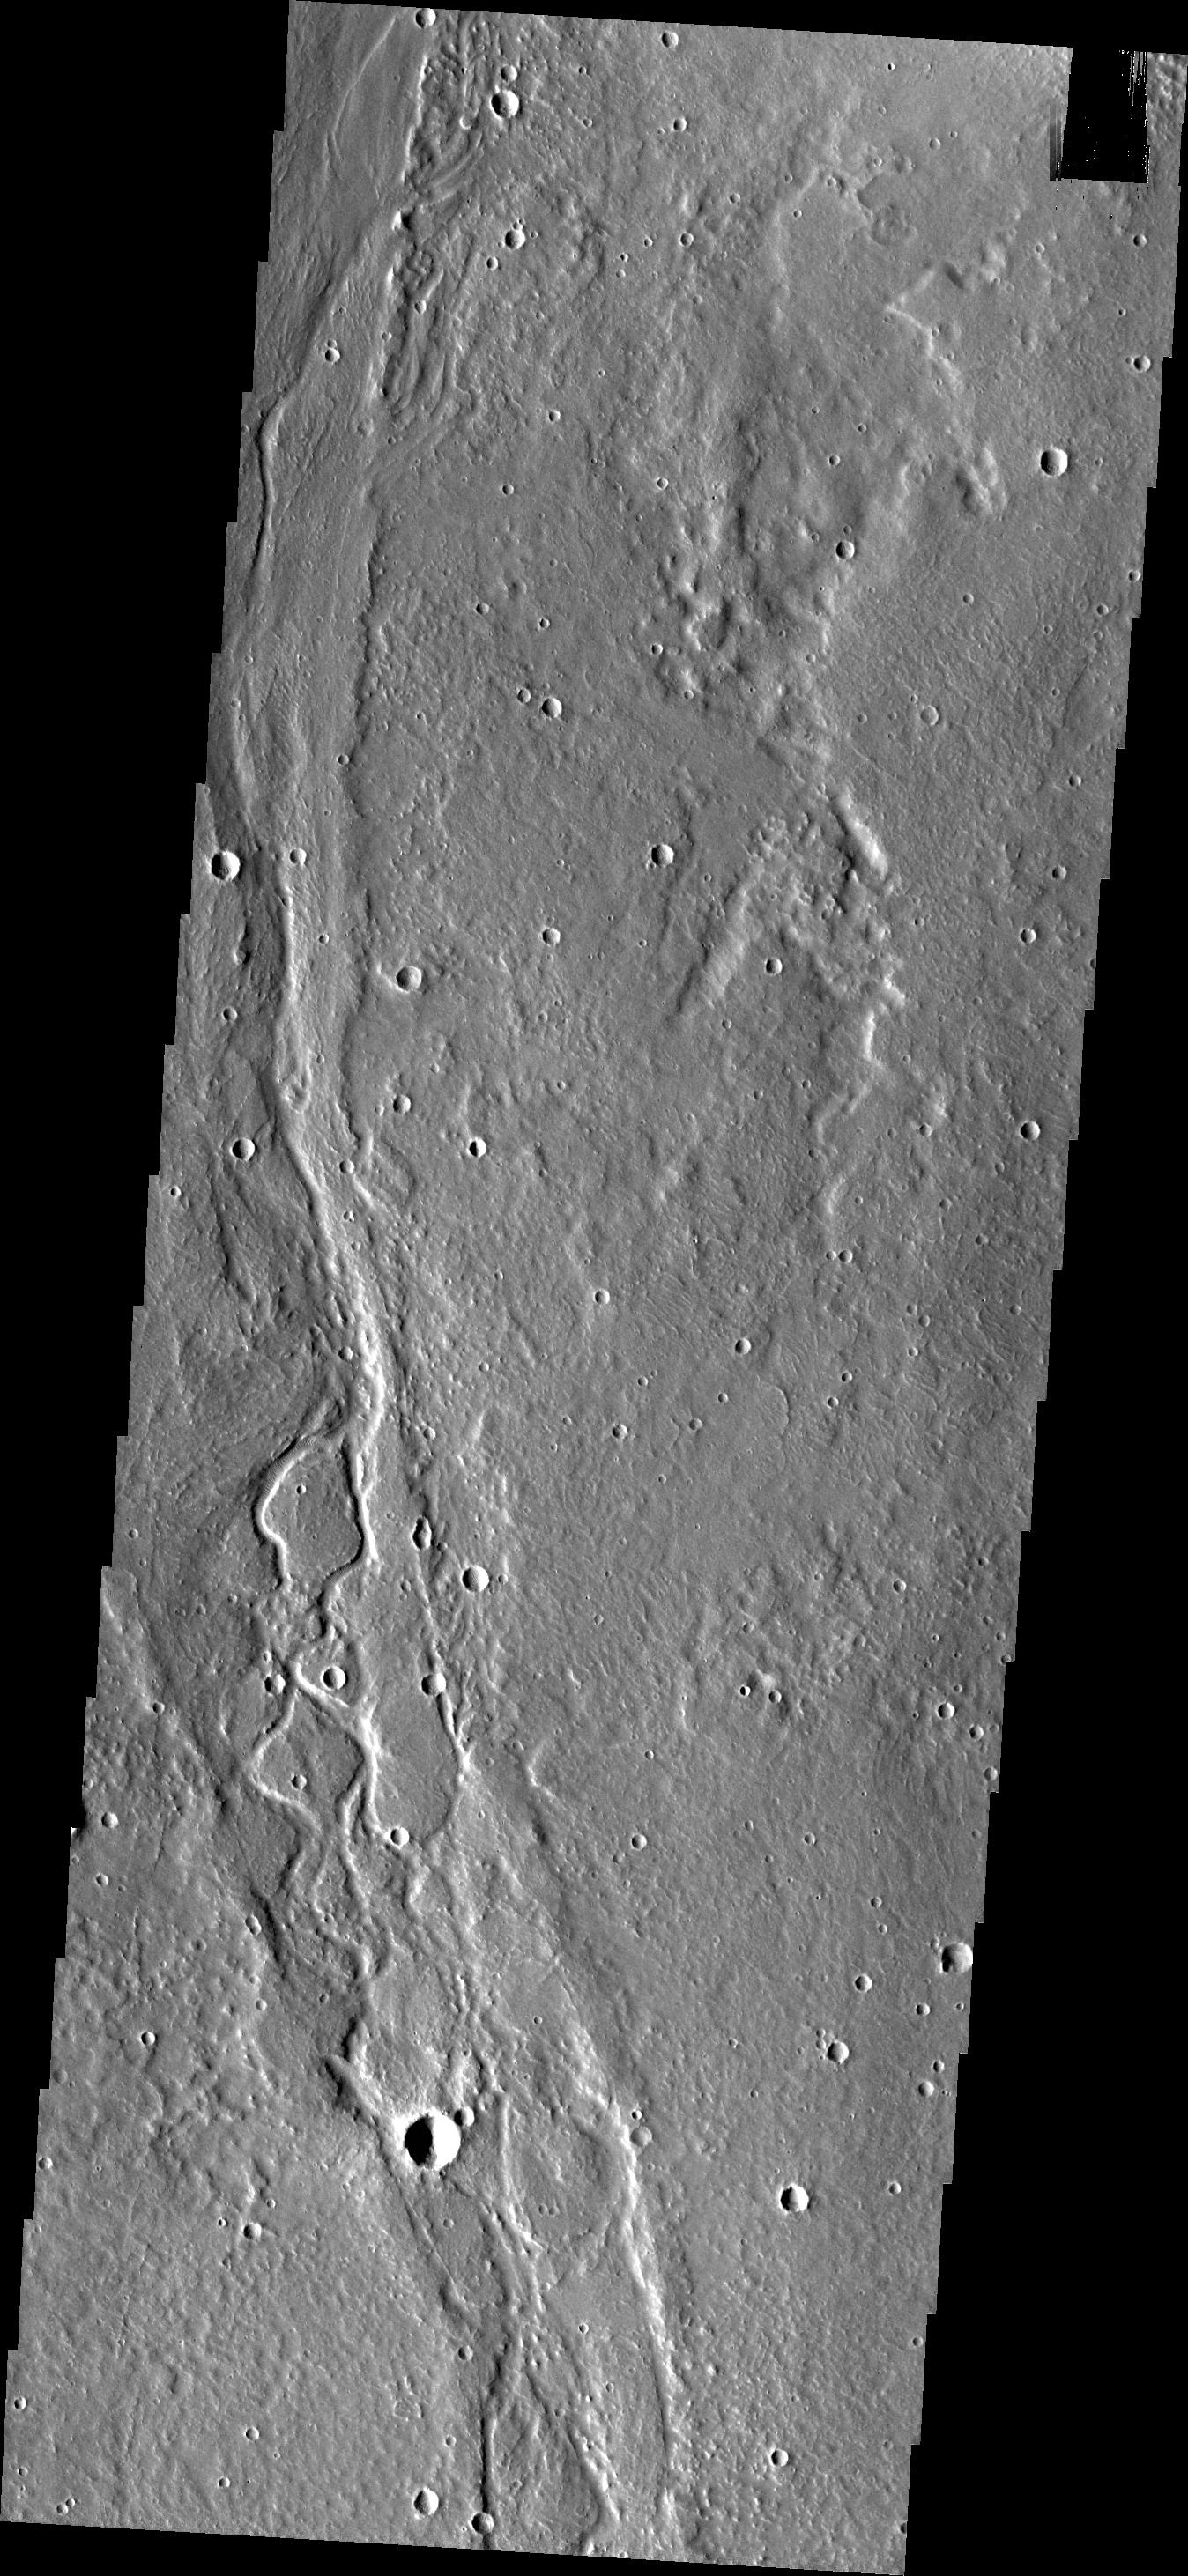

Enipeus Vallis

The channels in this VIS image are part of Enipeus Vallis.

Credit: NASA/JPL/ASU